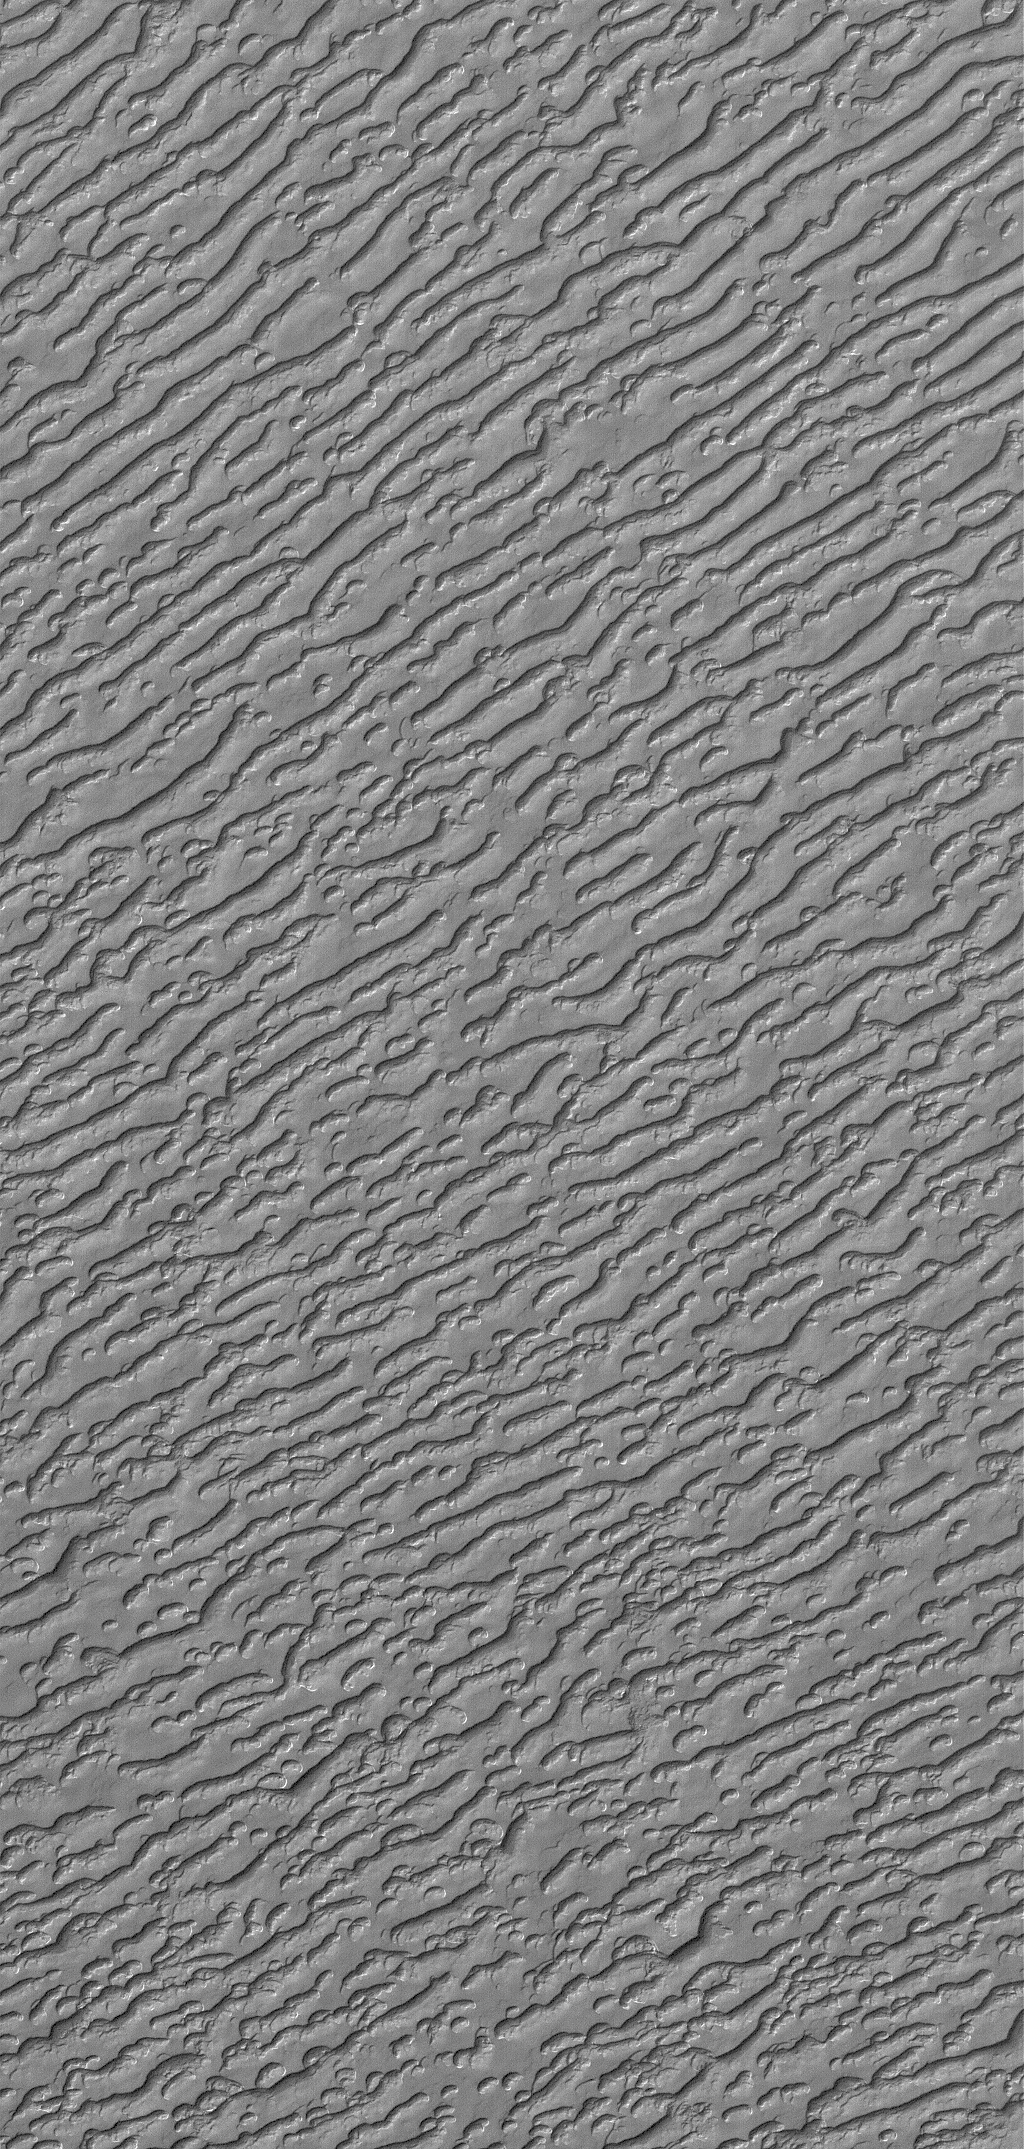

South Polar Variety

28 July 2005
This Mars Global Surveyor (MGS) Mars Orbiter Camera (MOC) image shows a view of linear troughs and mesas formed in the frozen carbon dioxide of the martian south polar residual cap. This image, obtained in May 2005, is a reminder that not all of the south polar cap landscapes resemble “swiss cheese.”

Location near: 86.7°S, 24.8°W
Image width: width: ~3 km (~1.9 mi)
Illumination from: upper left
Season: Southern Spring

Credit: NASA/JPL/Malin Space Science Systems